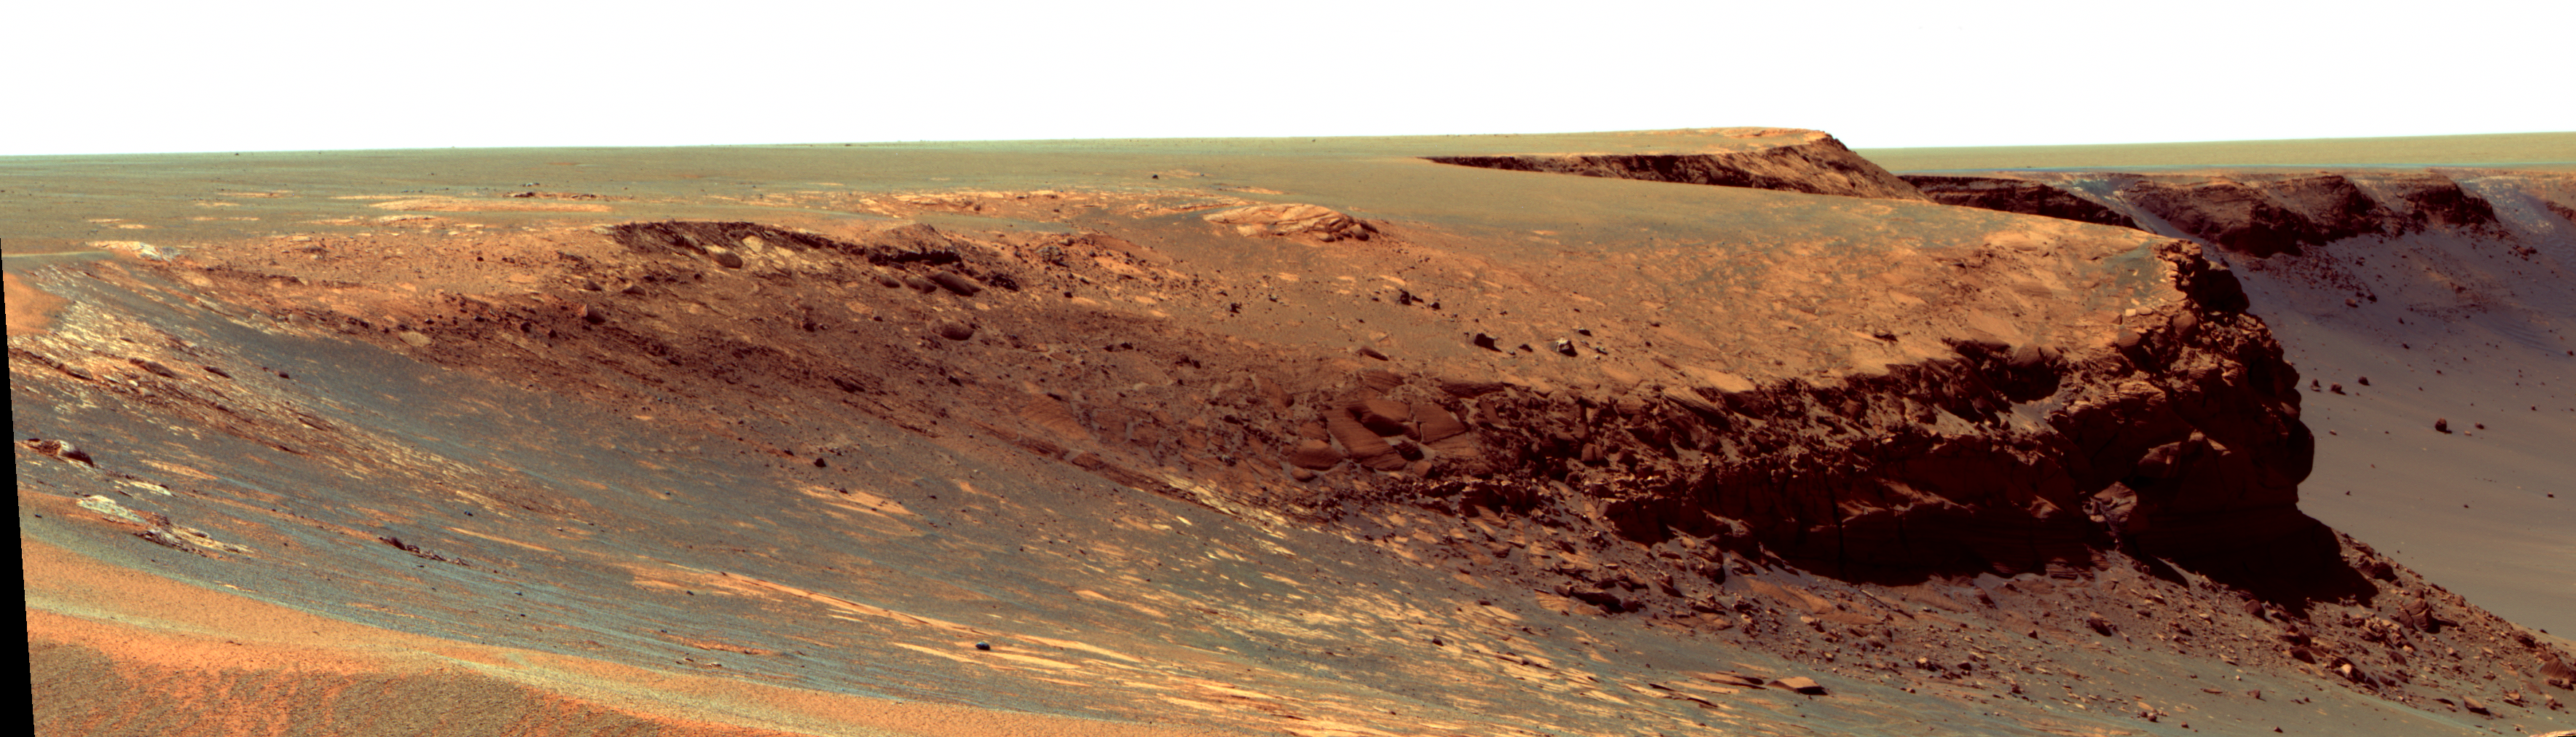

Layers of ‘Cape Verde’ in ‘Victoria Crater’ (False Color)

This view of Victoria crater is looking north from “Duck Bay” towards the dramatic promontory called “Cape Verde.” The dramatic cliff of layered rocks is about 50 meters (about 165 feet) away from the rover and is about 6 meters (about 20 feet) tall. The taller promontory beyond that is about 100 meters (about 325 feet) away, and the vista beyond that extends away for more than 400 meters (about 1300 feet) into the distance. This is an enhanced false color rendering of images taken by the panoramic camera (Pancam) on NASA’s Mars Exploration Rover Opportunity during the rover’s 952nd sol, or Martian day, (Sept. 28, 2006) using the camera’s 750-nanometer, 530-nanometer and 430-nanometer filters.

Credit: NASA/JPL/Cornell